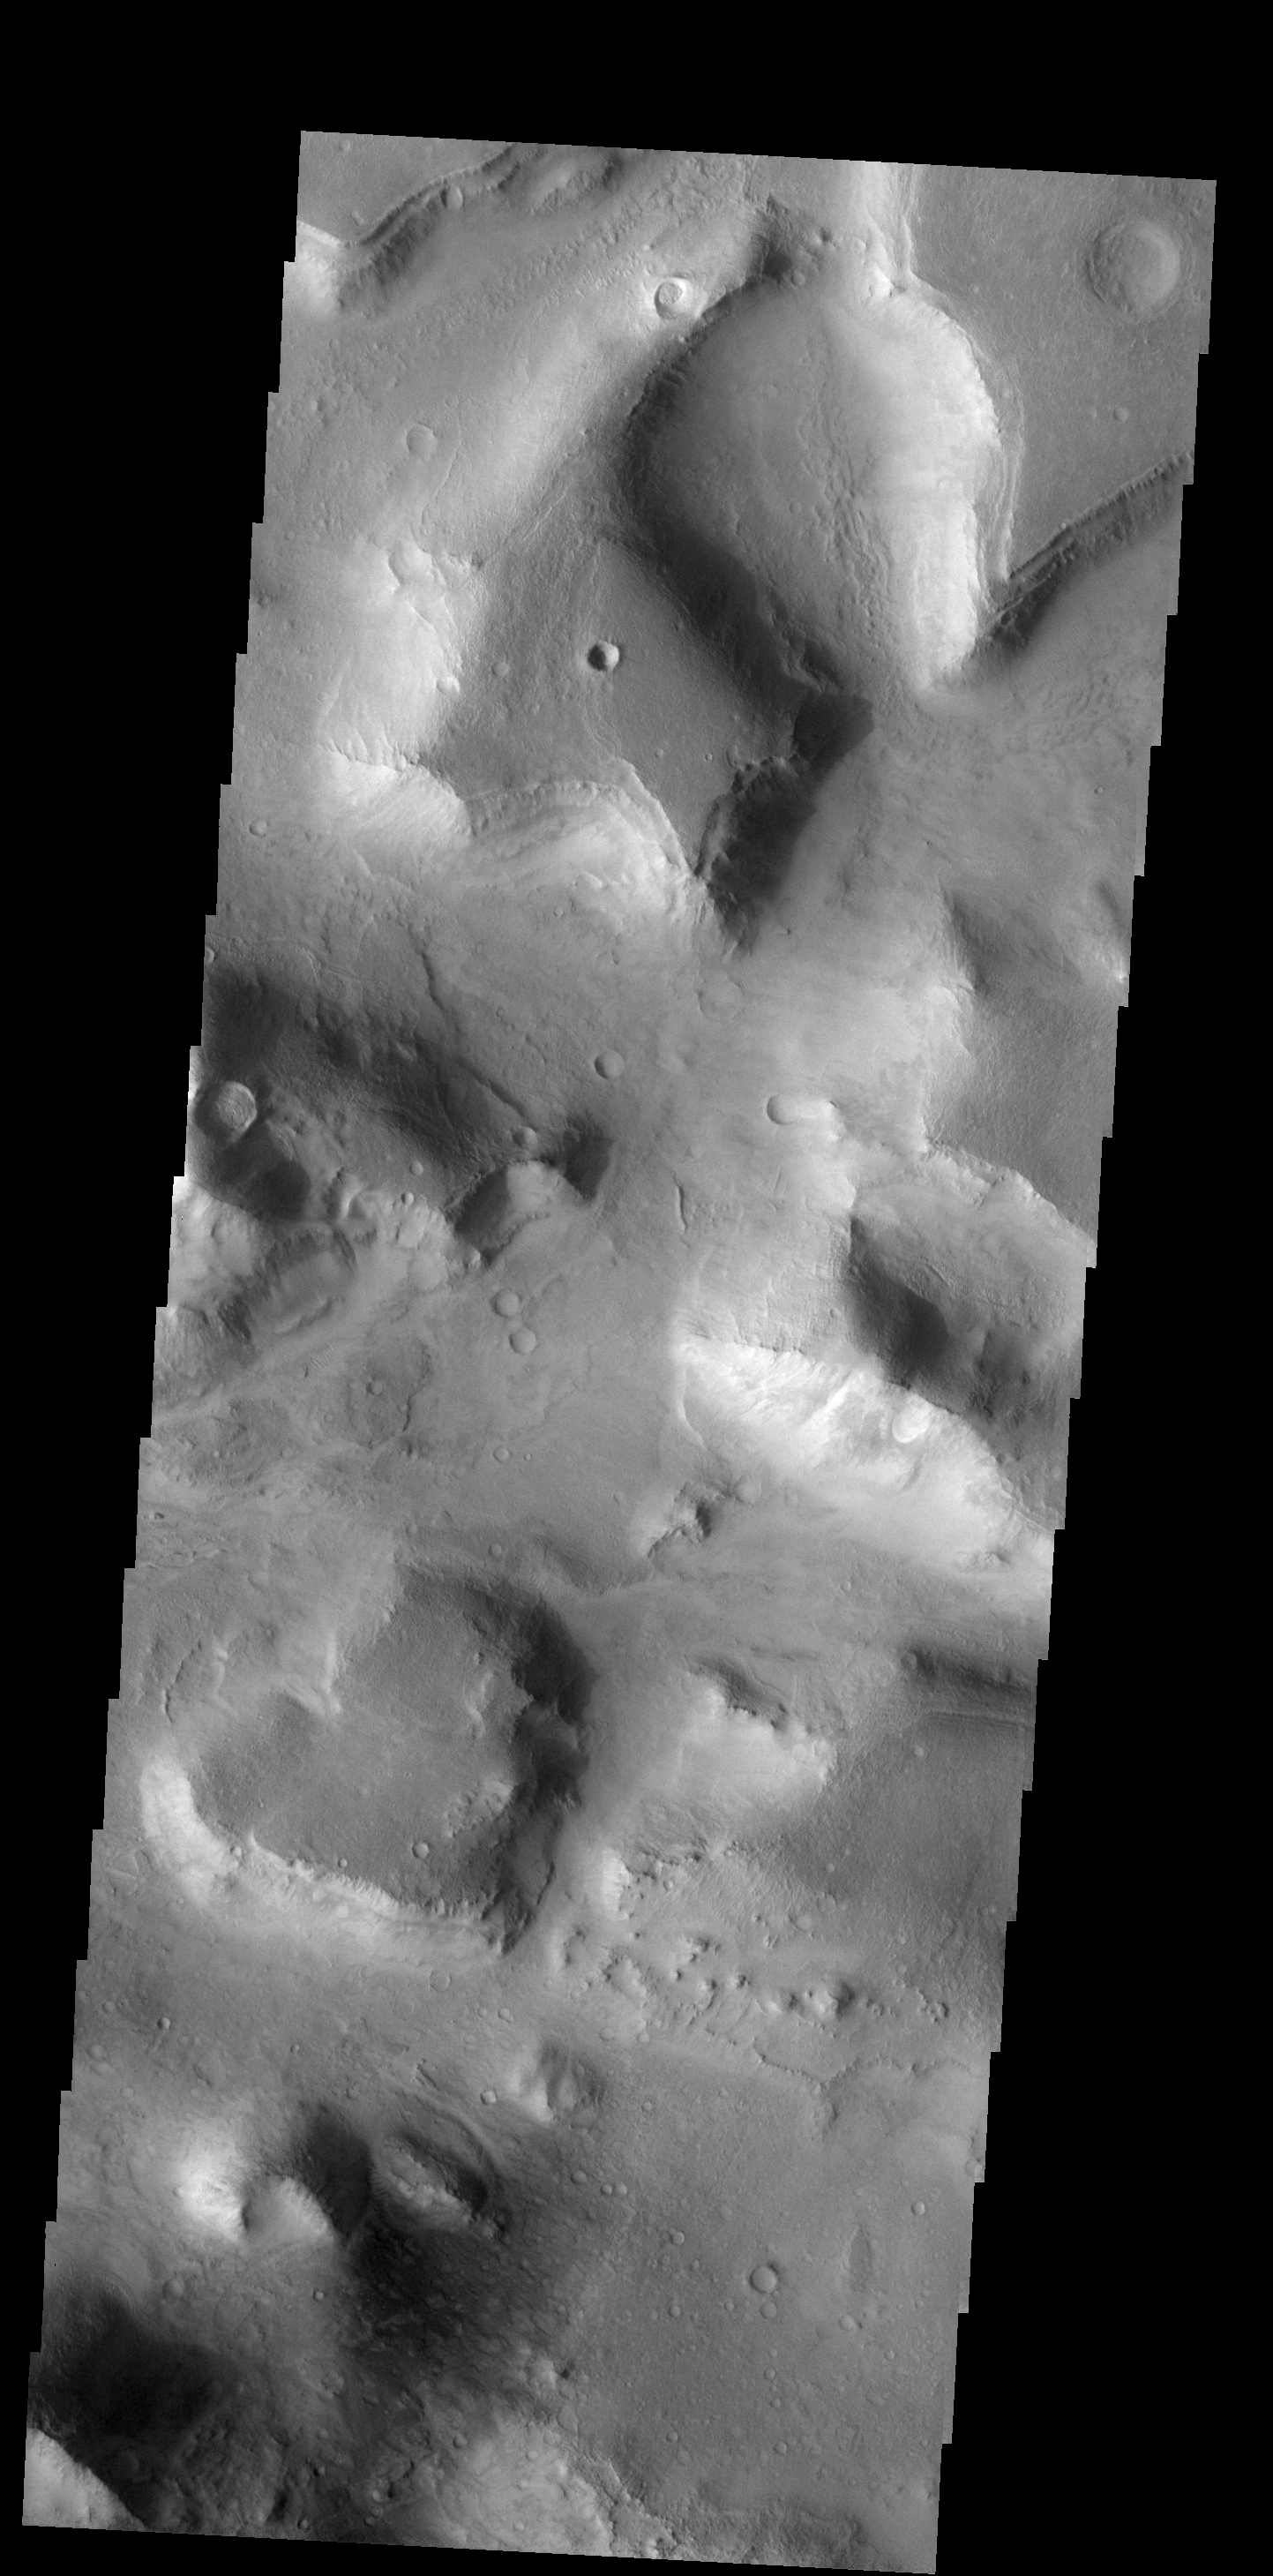

Valentine’s Day

This isolated mesa [lower left center of the image] has an almost heart-shaped margin. Happy Valentine’s Day from Mars.

Image information: VIS instrument. Latitude 29.4N, Longitude 79.1E. 18 meter/pixel resolution.

Note: this THEMIS visual image has not been radiometrically nor geometrically calibrated for this preliminary release. An empirical correction has been performed to remove instrumental effects. A linear shift has been applied in the cross-track and down-track direction to approximate spacecraft and planetary motion. Fully calibrated and geometrically projected images will be released through the Planetary Data System in accordance with Project policies at a later time.

NASA’s Jet Propulsion Laboratory manages the 2001 Mars Odyssey mission for NASA’s Office of Space Science, Washington, D.C. The Thermal Emission Imaging System (THEMIS) was developed by Arizona State University, Tempe, in collaboration with Raytheon Santa Barbara Remote Sensing. The THEMIS investigation is led by Dr. Philip Christensen at Arizona State University. Lockheed Martin Astronautics, Denver, is the prime contractor for the Odyssey project, and developed and built the orbiter. Mission operations are conducted jointly from Lockheed Martin and from JPL, a division of the California Institute of Technology in Pasadena.

Credit: NASA/JPL/ASU